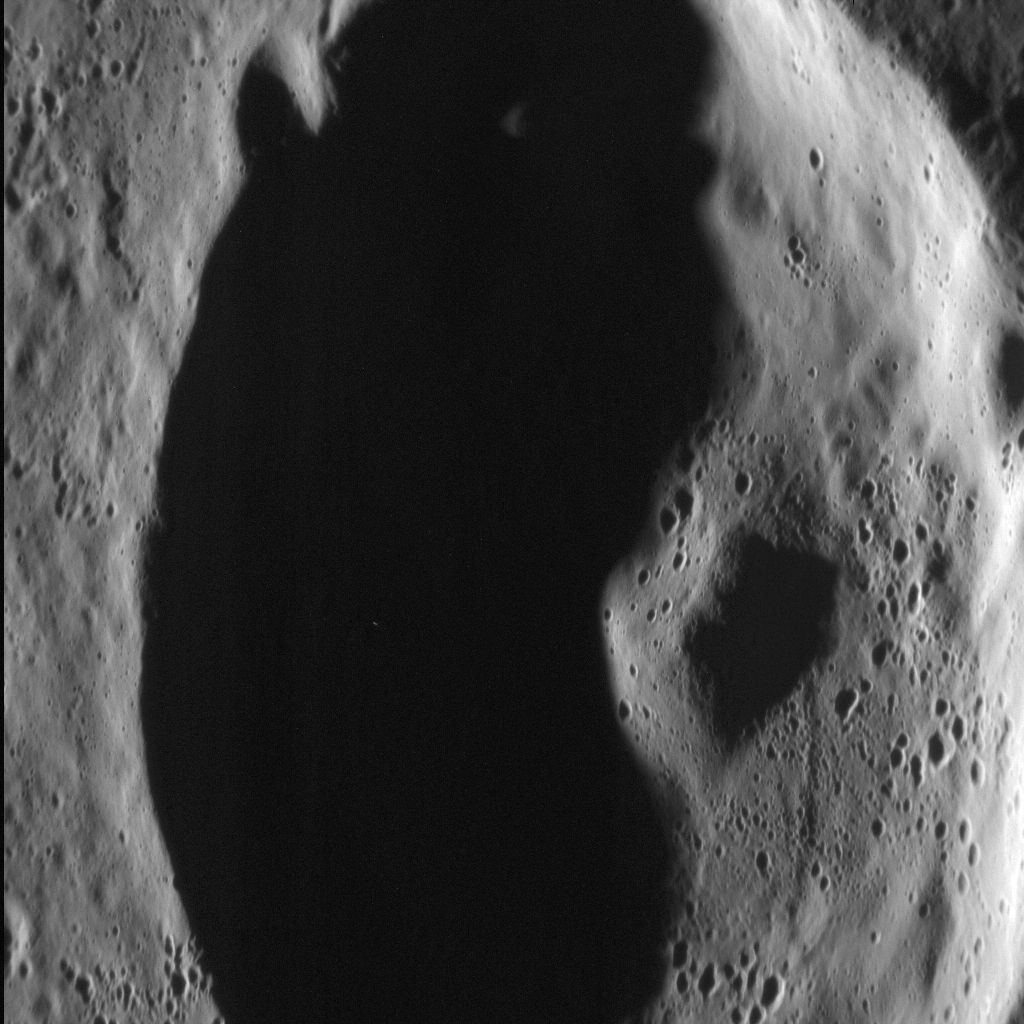

Peaking Into the Dark

In this dramatic scene, an unnamed crater in Mercury’s northern volcanic plains is bathed in darkness as the sun sits low on the horizon. Rising from the floor of the crater is its central peak, a small mountain resulting from the crater’s formation. A central peak is a type of crater morphology that lies between “simple” and “peak ring” in the range of crater morphology on Mercury.

This image was acquired as a high-resolution targeted observation. Targeted observations are images of a small area on Mercury’s surface at resolutions much higher than the 200-meter/pixel morphology base map. It is not possible to cover all of Mercury’s surface at this high resolution, but typically several areas of high scientific interest are imaged in this mode each week.

Date acquired: July 07, 2013
Image Mission Elapsed Time (MET): 15510763
Image ID: 4396614
Instrument: Narrow Angle Camera (NAC) of the Mercury Dual Imaging System (MDIS)
Center Latitude: 69.67°
Center Longitude: 1.51° E
Resolution: 16 meters/pixel
Scale: The image is about 23 km (14.3 mi.) from top to bottom
Incidence Angle: 80.3°
Emission Angle: 49.8°
Phase Angle: 130.1°
North is to the bottom right of the image.

The MESSENGER spacecraft is the first ever to orbit the planet Mercury, and the spacecraft’s seven scientific instruments and radio science investigation are unraveling the history and evolution of the Solar System’s innermost planet. MESSENGER acquired over 150,000 images and extensive other data sets. MESSENGER is capable of continuing orbital operations until early 2015.

For information regarding the use of images, see the MESSENGER image use policy.

Credit: NASA/Johns Hopkins University Applied Physics Laboratory/Carnegie Institution of Washington